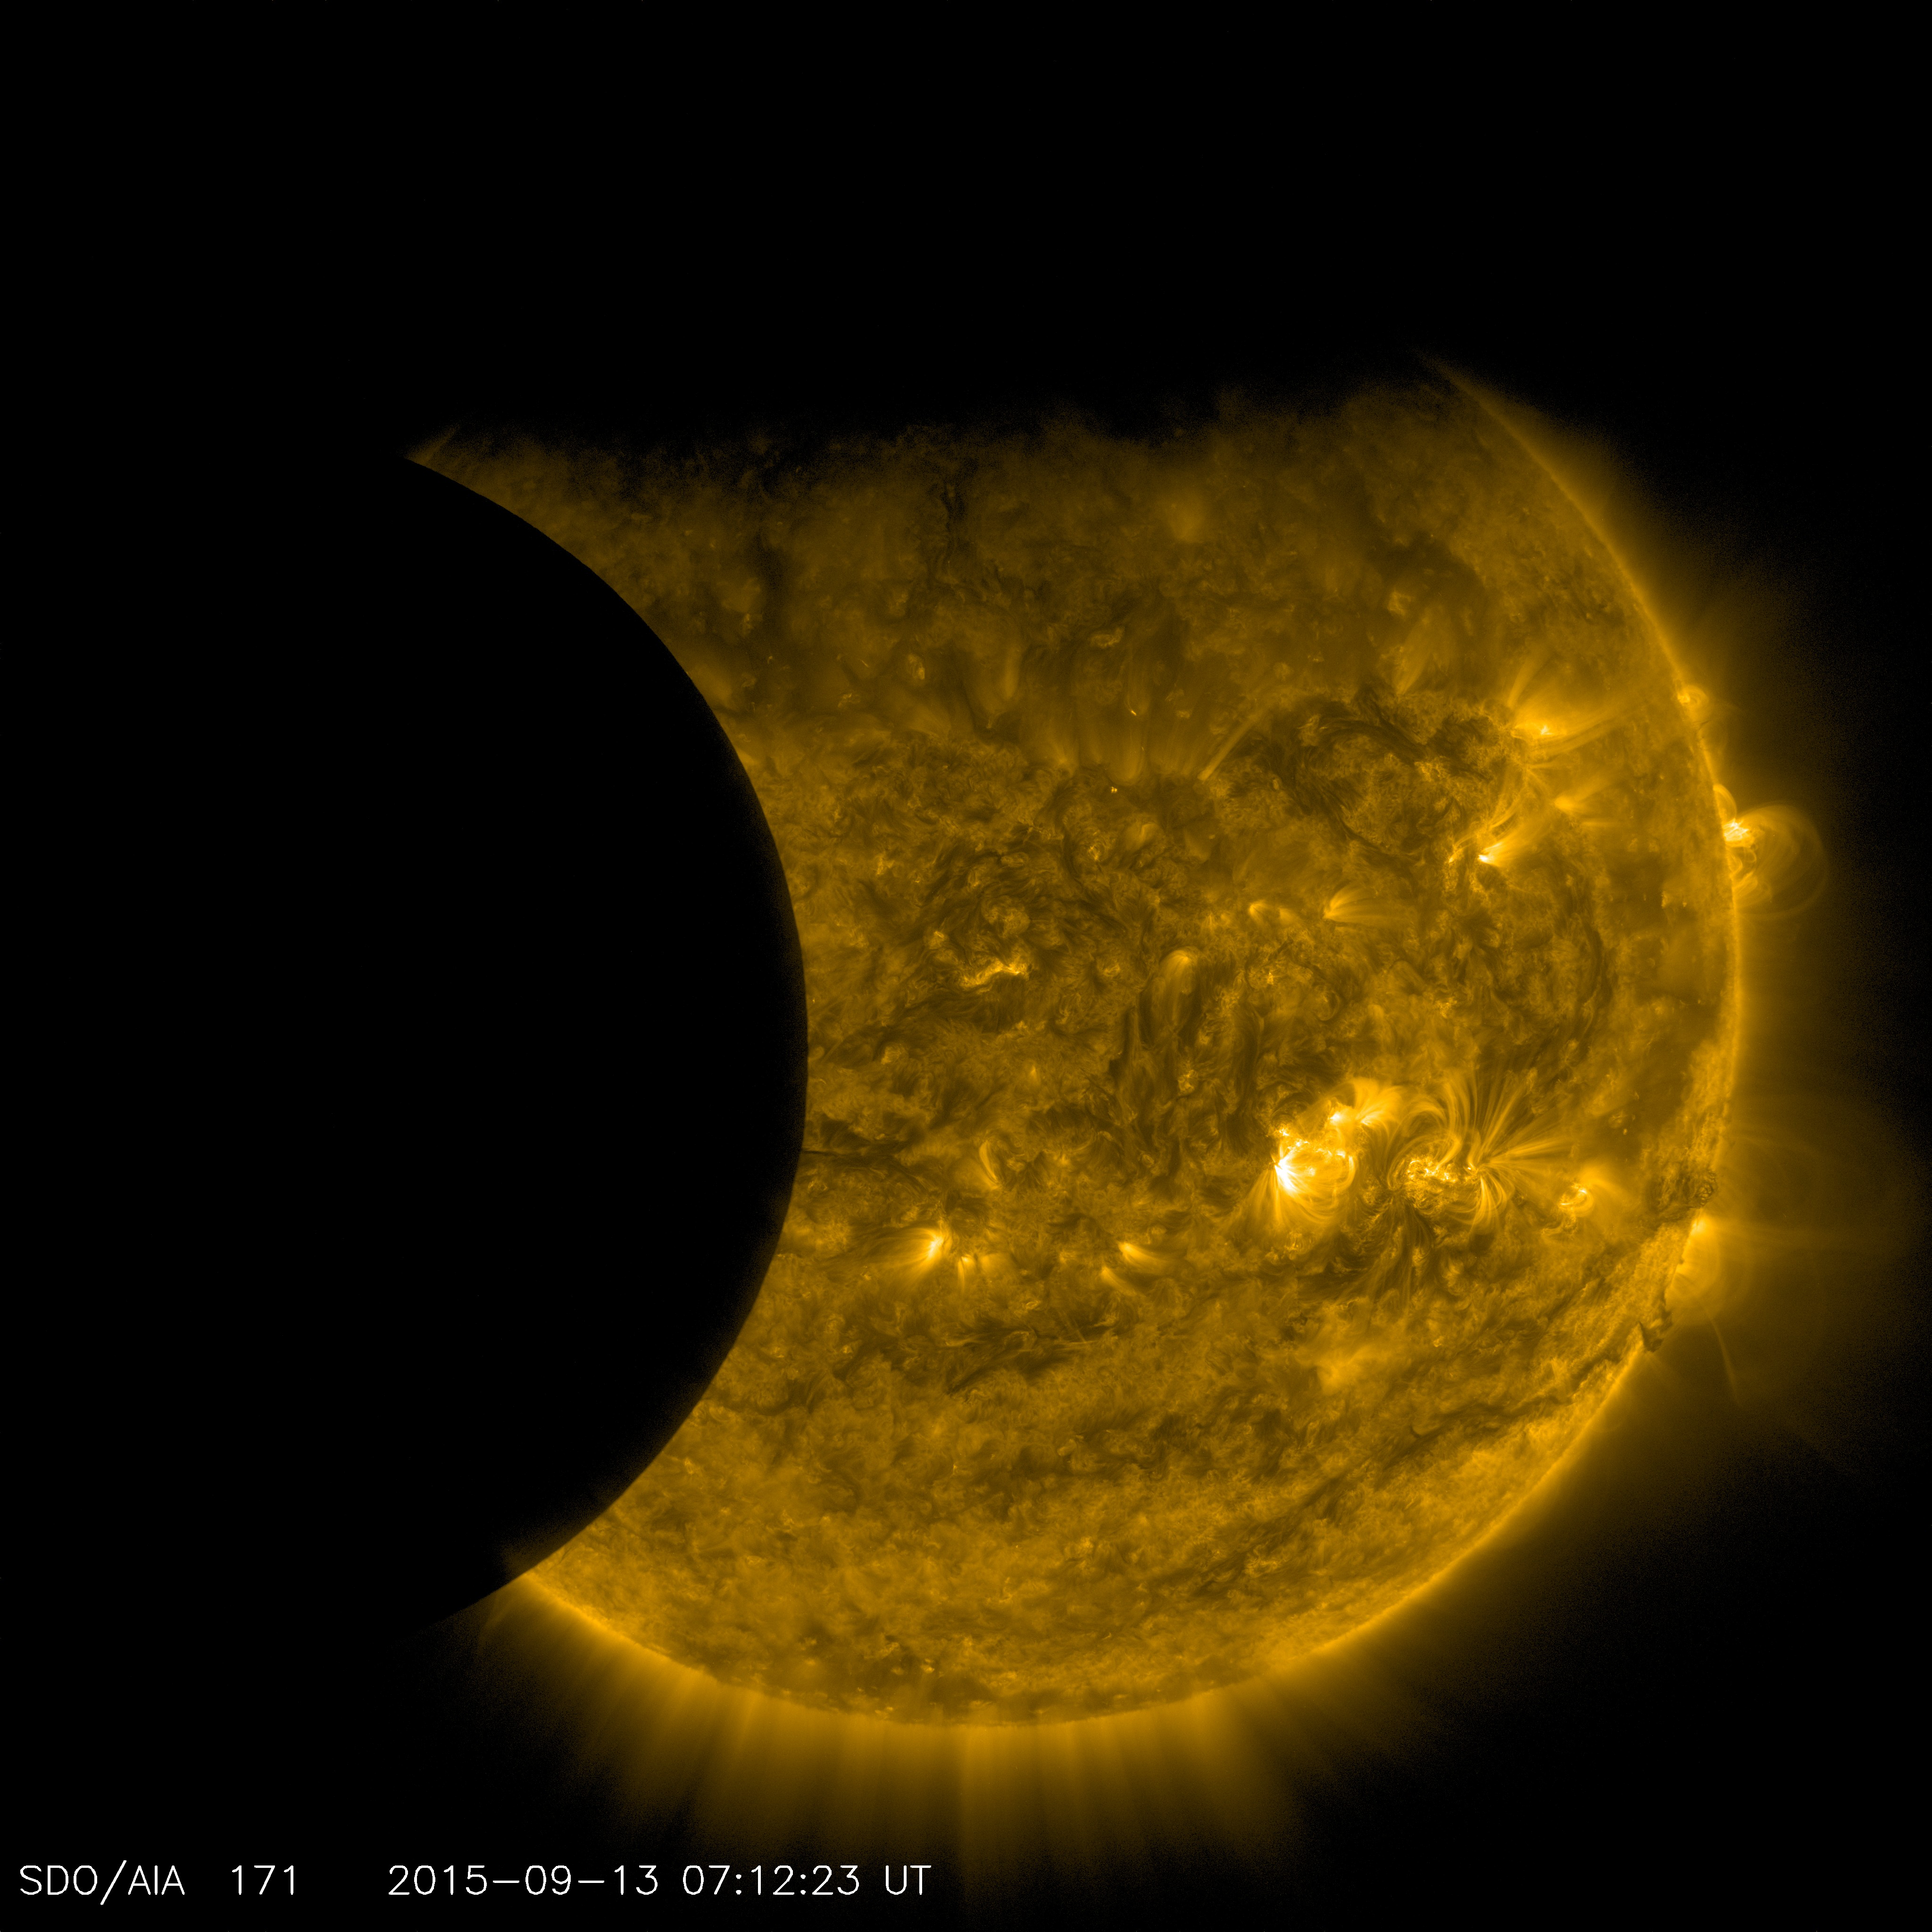

SDO Transit, September 2015

On Sept. 13, 2015, as NASA’s Solar Dynamics Observatory, or SDO, kept up its constant watch on the sun, its view was photobombed not once, but twice. Just as the moon came into SDO’s field of view on a path to cross the sun, Earth entered the picture, blocking SDO’s view completely. When SDO’s orbit finally emerged from behind Earth, the moon was just completing its journey across the sun’s face.

Though SDO sees dozens of Earth eclipses and several lunar transits each year, this is the first time ever that the two have coincided.

SDO’s orbit usually gives us unobstructed views of the sun, but Earth’s revolution around the sun means that SDO’s orbit passes behind Earth twice each year, for two to three weeks at a time. During these phases, Earth blocks SDO’s view of the sun for anywhere from a few minutes to over an hour once each day.

Earth’s outline looks fuzzy, while the moon’s is crystal-clear. This is because-while the planet itself completely blocks the sun’s light-Earth’s atmosphere is an incomplete barrier, blocking different amounts of light at different altitudes. However, the moon has no atmosphere, so during the transit we can see the crisp edges of the moon’s horizon.

B-roll of the Earth and moon passing in front of SDO on September 13, 2015. SDO sees the sun in different wavelengths of the extreme ultra violet. The different wavelengths are color coded. Red is 304 Angstroms and yellow is 171 Angstroms.

Image of the moon transiting across the sun,
taken by SDO in 304 Angstroms.

The moon eclipses SDO’s view of the sun on September 13, 2015.

Earth eclipses SDO’s view of the sun on September 13, 2015.

The moon (left) and Earth (above) block SDO’s view of the sun on September 13, 2015.

Image of the Earth transiting across the sun, taken by SDO in 304 Angstroms on September 13, 2015.

Image of the moon (left) and Earth (above) transiting across the sun, taken by SDO in 171 Angstroms on September 13, 2015.
SDO is managed by NASA’s Goddard Space Flight Center, Greenbelt, Maryland, for NASA’s Science Mission Directorate, Washington. Its Atmosphere Imaging Assembly was built by the Lockheed Martin Solar Astrophysics Laboratory (LMSAL), Palo Alto, California.

Credit: NASA/GSFC/Solar Dynamics Observatory